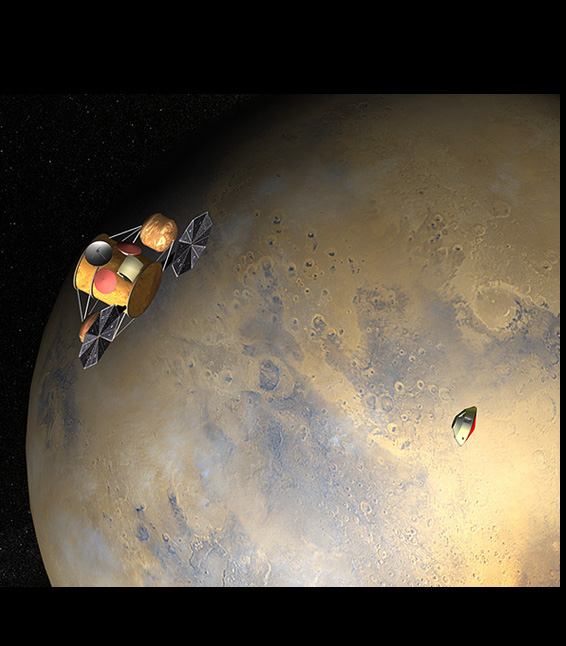

On Its Own

This artist’s concept of the proposed Mars Sample Return mission shows the orbiter and lander, just after the orbiter would release the lander to descend through the martian atmosphere. This image is part of a series designed to describe the current groundbreaking Mars Sample Return mission concept (see figure 1 below for a composite of the series), with a tentative launch date of 2013.

Figure 1: series composite

Credit: NASA/JPL